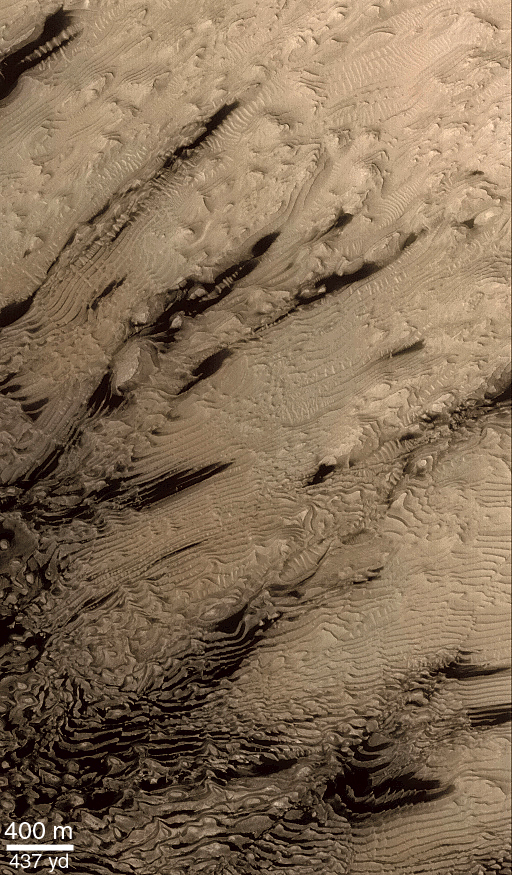

Layered Material in West Arabia Terra Crater

Hundreds of layers of similar thickness, texture, and pattern have been exposed by erosion in a 64 kilometer-wide (40 mile-wide) impact crater in western Arabia Terra at 8°N, 7°W. In other words, these layers provide a record of repeated, episodic changes that took place at some time far in the martian past, when this particular impact crater was the site of sediment deposition. Layers toward the center of the crater are nearly horizontal, but those closer to or draping over the crater walls are tilted (geologist use the term dipping) toward the basin center. These relationships suggest that the sediments that created these layers were deposited from above–perhaps by settling out of the martian atmosphere, or perhaps by settling out of water that might have occupied this crater as a lake.

The context view (above) was taken by the Viking 1 orbiter in 1978; in it, north is up and sunlight illuminates the scene from the right. The three Mars Global Surveyor (MGS) Mars Orbiter Camera (MOC) narrow angle (high resolution) views (PIA02840, PIA02841 (this release), PIA02842) sample layer outcrops that were previously not known to exist in this crater. Each MOC image is illuminated from the left. Dark material in PIA02841 (this release) and PIA02840 is windblown sand; in PIA02840, this sand enhances the appearance of the layers.Note: In the context image above, the boxes marked A, B, and C refer to PIA02842, PIA02841 (this release), and PIA02840 respectively.

Credit: NASA/JPL/MSSS